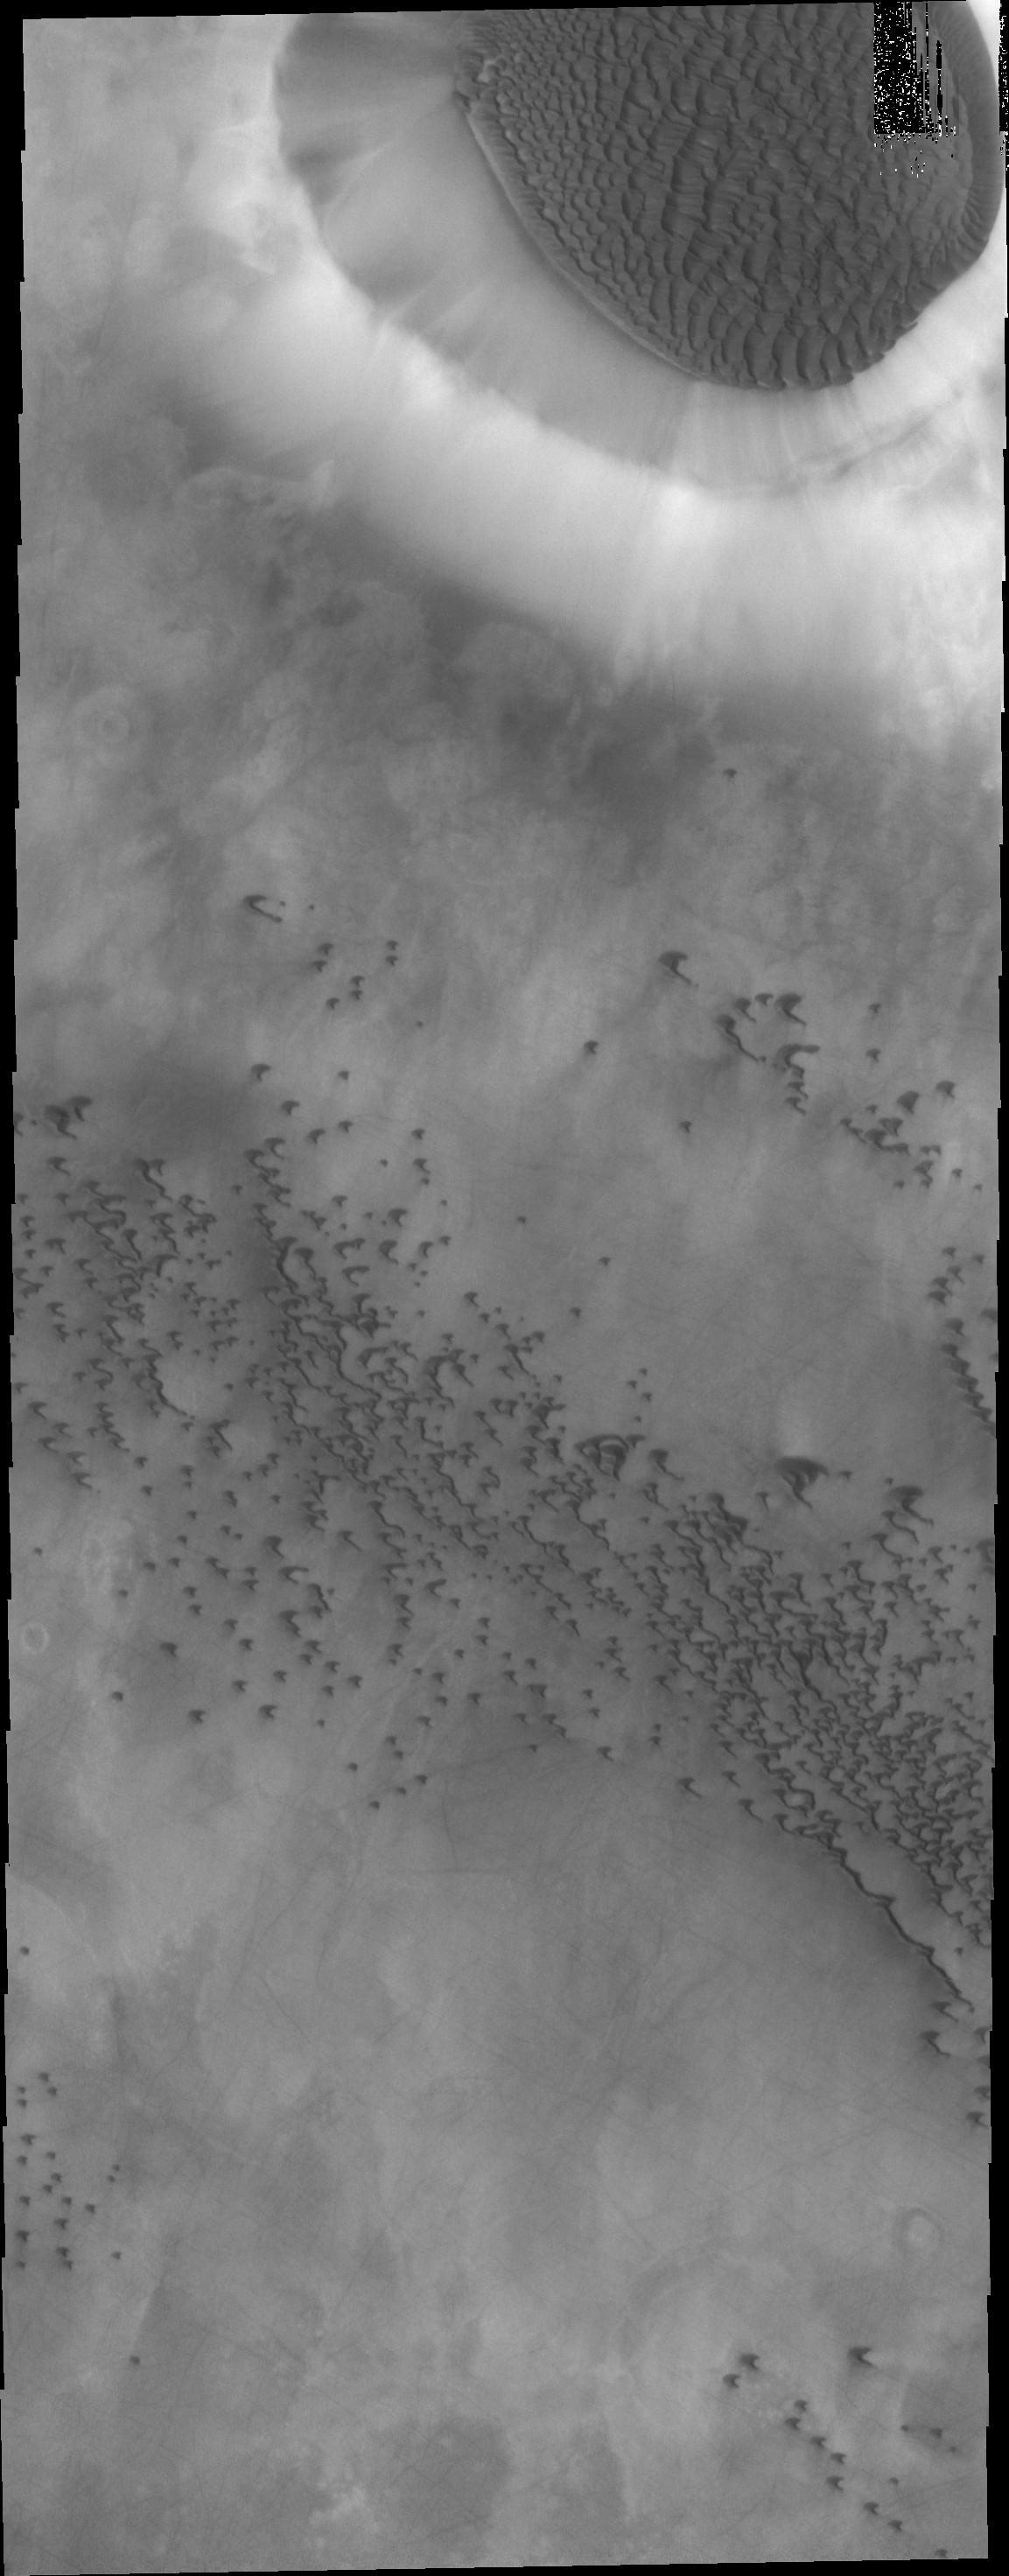

Crater Dune

The floor of the crater at the top of this VIS image is completely covered by a large sand sheet with surface dune forms. Now that is it near the end of northern spring all the frost has disappeared from the sand.

Credit: NASA/JPL/ASU